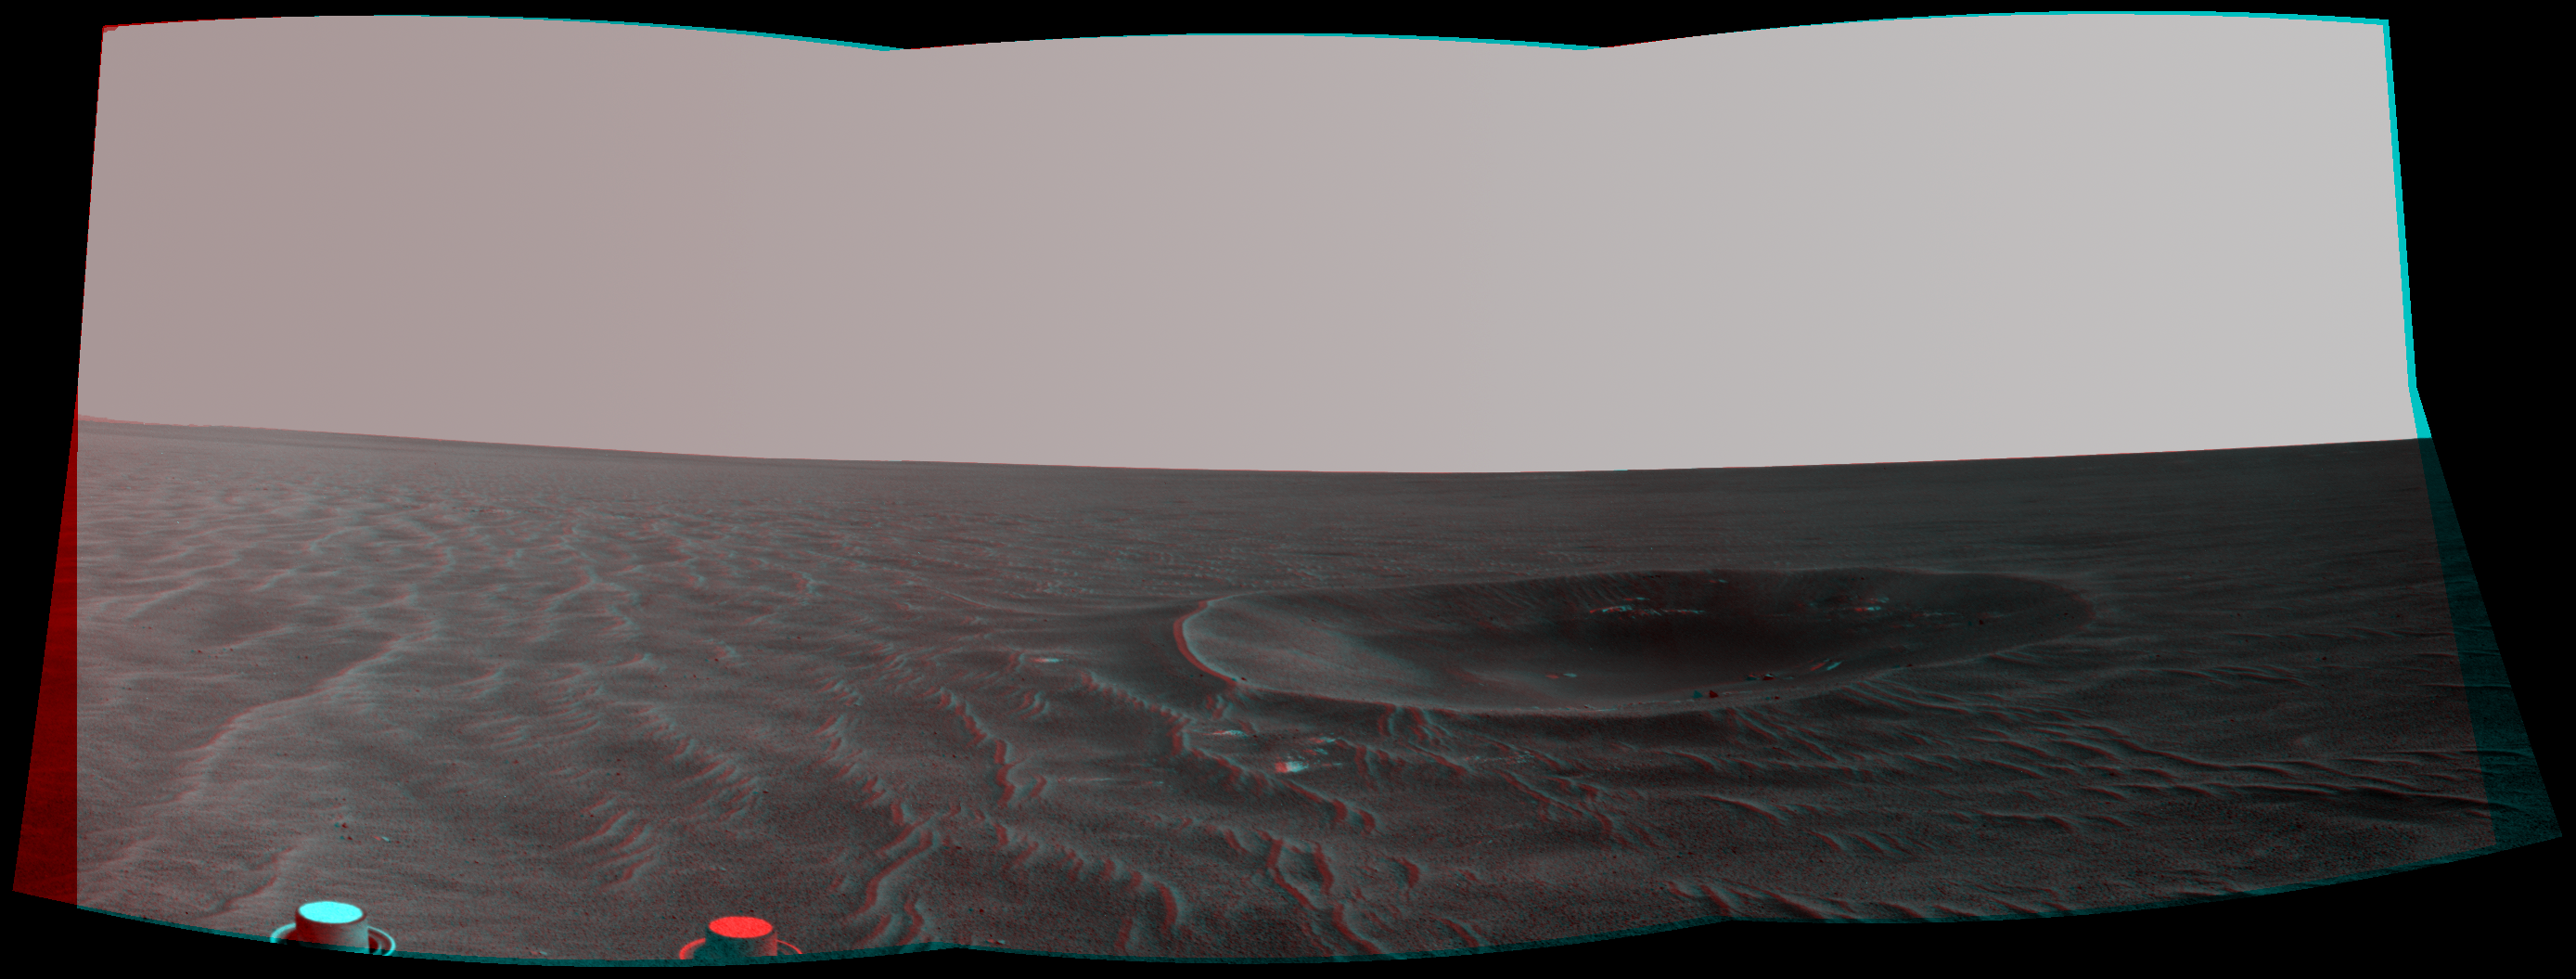

‘Yankee Clipper’ Crater on Mars (Stereo)

Left-eye view of a color stereo pair

Right-eye view of a color stereo pair

“Yankee Clipper” crater on Mars carries the name of the command and service module of NASA’s 1969 Apollo 12 mission to the moon. NASA’s Mars Exploration Rover Opportunity recorded this stereo view of the crater during a pause in a 102-meter (365-foot) drive during the 2,410th Martian day, or sol, of the rover’s work on Mars (Nov. 4, 2010).

The scene appears three-dimensional when viewed through red-blue glasses with the red lens on the left. It combines images taken with the left eye and right eye of Opportunity’s navigation camera.

Yankee Clipper crater is about 10 meters (33 feet) in diameter.

The rover science team uses a convention of assigning the names of historic ships of exploration as the informal names for craters seen by Opportunity. Apollo 12’s Yankee Clipper orbited Earth’s moon while the mission’s lunar module carried two astronauts to the lunar surface on Nov. 19, 1969, and later brought all three of the mission’s astronauts back to Earth, arriving Nov. 24, 1969.

Credit: NASA/JPL-Caltech